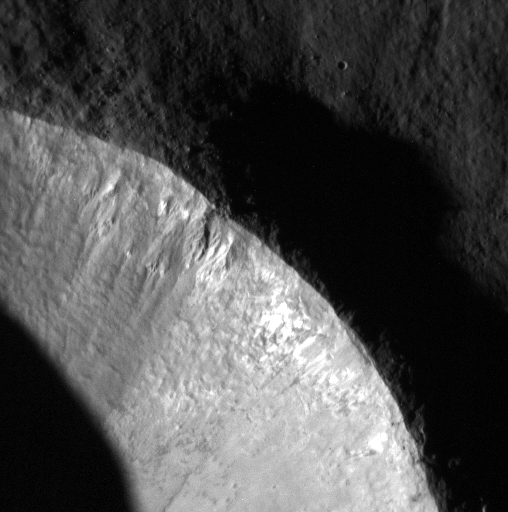

Anatomy of a Fresh Crater

Another look at the fresh impact crater seen here is revealed in this image. This time the image is showing incredible detail of erosional patterns on the crater wall and a glimpse of boulders just outside the crater rim.

This image was acquired as a high-resolution targeted observation. Targeted observations are images of a small area on Mercury’s surface at resolutions much higher than the 200-meter/pixel morphology base map. It is not possible to cover all of Mercury’s surface at this high resolution, but typically several areas of high scientific interest are imaged in this mode each week.

Date acquired: March 02, 2015
Image Mission Elapsed Time (MET): 67659563
Image ID: 8076855
Instrument: Narrow Angle Camera (NAC) of the Mercury Dual Imaging System (MDIS)
Center Latitude: 35.44°
Center Longitude: 207.64° E
Resolution: 5.33 meters/pixel
Scale: This scene is approximately 2.7 km (1.7 miles) across
Incidence Angle: 78.43°
Emission Angle: 7.17°
Phase Angle: 85.60°

The MESSENGER spacecraft is the first ever to orbit the planet Mercury, and the spacecraft’s seven scientific instruments and radio science investigation are unraveling the history and evolution of the Solar System’s innermost planet. During the first two years of orbital operations, MESSENGER acquired over 150,000 images and extensive other data sets. MESSENGER is capable of continuing orbital operations until early 2015.

For information regarding the use of images, see the MESSENGER image use policy.

Credit: NASA/Johns Hopkins University Applied Physics Laboratory/Carnegie Institution of Washington